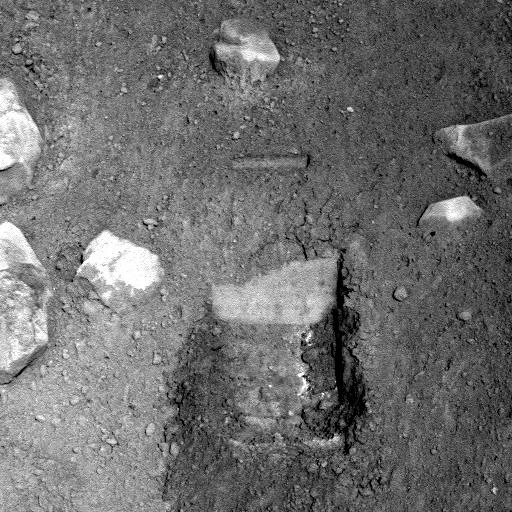

Phoenix Test Sample Site

This image, acquired by NASA’s Phoenix Mars Lander’s Surface Stereo Imager on Sol 7, the seventh day of the mission (June 1, 2008), shows the so-called “Knave of Hearts” first-dig test area to the north of the lander. The Robotic Arm’s scraping blade left a small horizontal depression above where the sample was taken.

Scientists speculate that white material in the depression left by the dig could represent ice or salts that precipitated into the soil. This material is likely the same white material observed in the sample in the Robotic Arm’s scoop.

The Phoenix Mission is led by the University of Arizona, Tucson, on behalf of NASA. Project management of the mission is by NASA’s Jet Propulsion Laboratory, Pasadena, Calif. Spacecraft development is by Lockheed Martin Space Systems, Denver.

Photojournal Note: As planned, the Phoenix lander, which landed May 25, 2008 23:53 UTC, ended communications in November 2008, about six months after landing, when its solar panels ceased operating in the dark Martian winter.

Credit: NASA/JPL-Caltech/University of Arizona/Texas A&M University